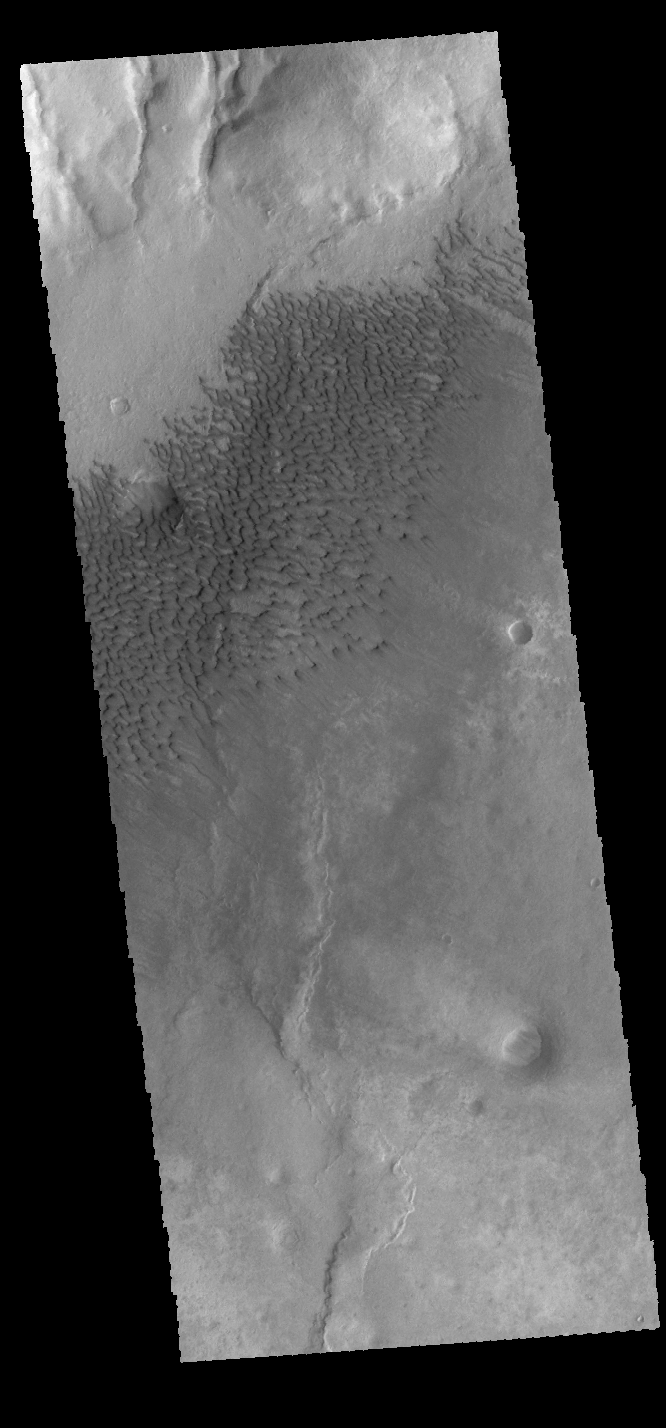

Sumgin Crater Dunes

Today’s VIS image shows sand dunes on the floor of Sumgin Crater. The crater is located in Noachis Terra north of Argyre Planitia.

Credit: NASA/JPL-Caltech/ASU